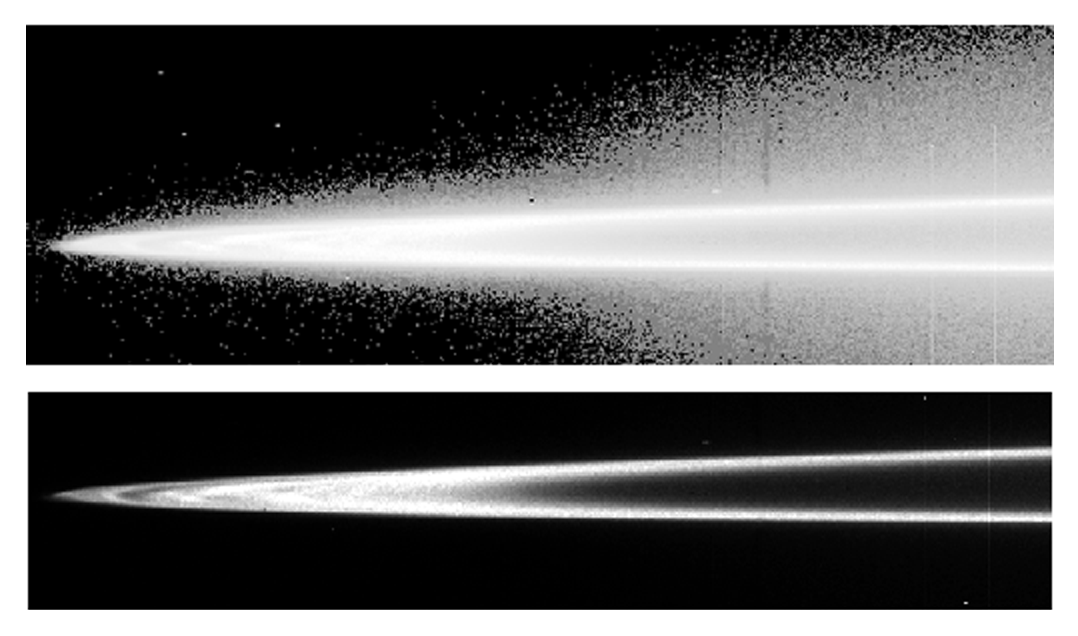

Jupiter’s Main Ring and Halo

The top and bottom panels show a mosaic of images of Jupiter’s rings taken by NASA’s Galileo spacecraft. Jupiter is to the right of this mosaic, and different brightness scales accent different parts of the ring system. Jupiter’s ring system has three parts — a flat main ring; a halo inside the main ring shaped like a double-convex lens; and the gossamer ring outside the main ring. In the top view, a faint mist of particles is seen above and below the main ring. This vertically extended “halo” is unusual in planetary rings, and is caused by electromagnetic forces pushing the smallest grains, which carry electric charges, out of the ring plane.

Development of Jupiter’s Main Ring and Halo

Jupiter’s main ring is a thin sheet of material encircling the planet. The near and far arms of this ring extend horizontally across the mosaic, joining together at the ring’s ansa, the portion visible on the sides of Jupiter, on the figure’s far left side. In the bottom view, some radial structure is visible across the ring’s ansa. The diffuse innermost boundary begins at approximately 122,500 kilometers (about 76,100 miles). The main ring’s outer radius is at about 128,940 kilometers (80,120 miles), very close to the orbit of the Jovian moon Adrastea (128,980 kilometers or 80,140 miles). The brightness of the main ring drops markedly at about 127,850 kilometers (79,440 miles), very near the orbit of another moon, Metis, at 127,978 kilometers (79,521 miles). Jupiter’s four small satellites, Metis, Adrastea, Amalthea and Thebe, affect the structure of the huge planet’s tenuous rings.

Jupiter’s Main Ring and Halo

These images were taken through the clear filter of Galileo’s onboard solid state imaging camera system on November 9, 1996. The resolution is approximately 24 kilometers (14 miles) per picture element along Jupiter’s rings. Because the spacecraft was only about 0.5 degrees above the ring plane, the image is highly foreshortened vertically. The images were obtained when Galileo was in Jupiter’s shadow, peering back toward the Sun, when the ring was approximately 2.3 million kilometers (1.4 million miles) away. The view of Earth’s moon in the explanatory graphics was created from images returned by the Clementine lunar orbiter, launched in 1994 by NASA and the Ballistic Missile Defense Organization.

JPL manages the Galileo mission for NASA’s Office of Space Science, Washington, DC.

Credit: NASA/JPL/Cornell University